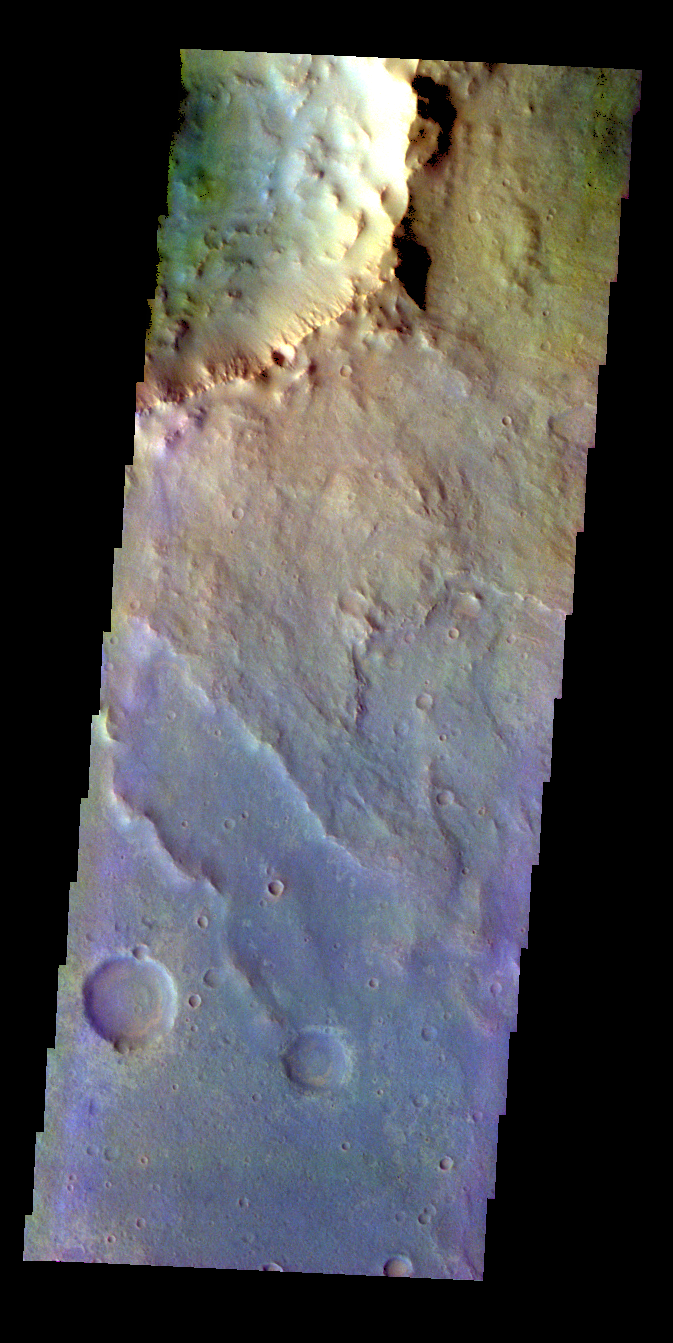

Crater – False Color

The THEMIS VIS camera contains 5 filters. The data from different filters can be combined in multiple ways to create a false color image. These false color images may reveal subtle variations of the surface not easily identified in a single band image. Today’s false color image shows part of the rim and ejecta of an unnamed crater in Xanthe Terra.

Credit: NASA/JPL-Caltech/ASU